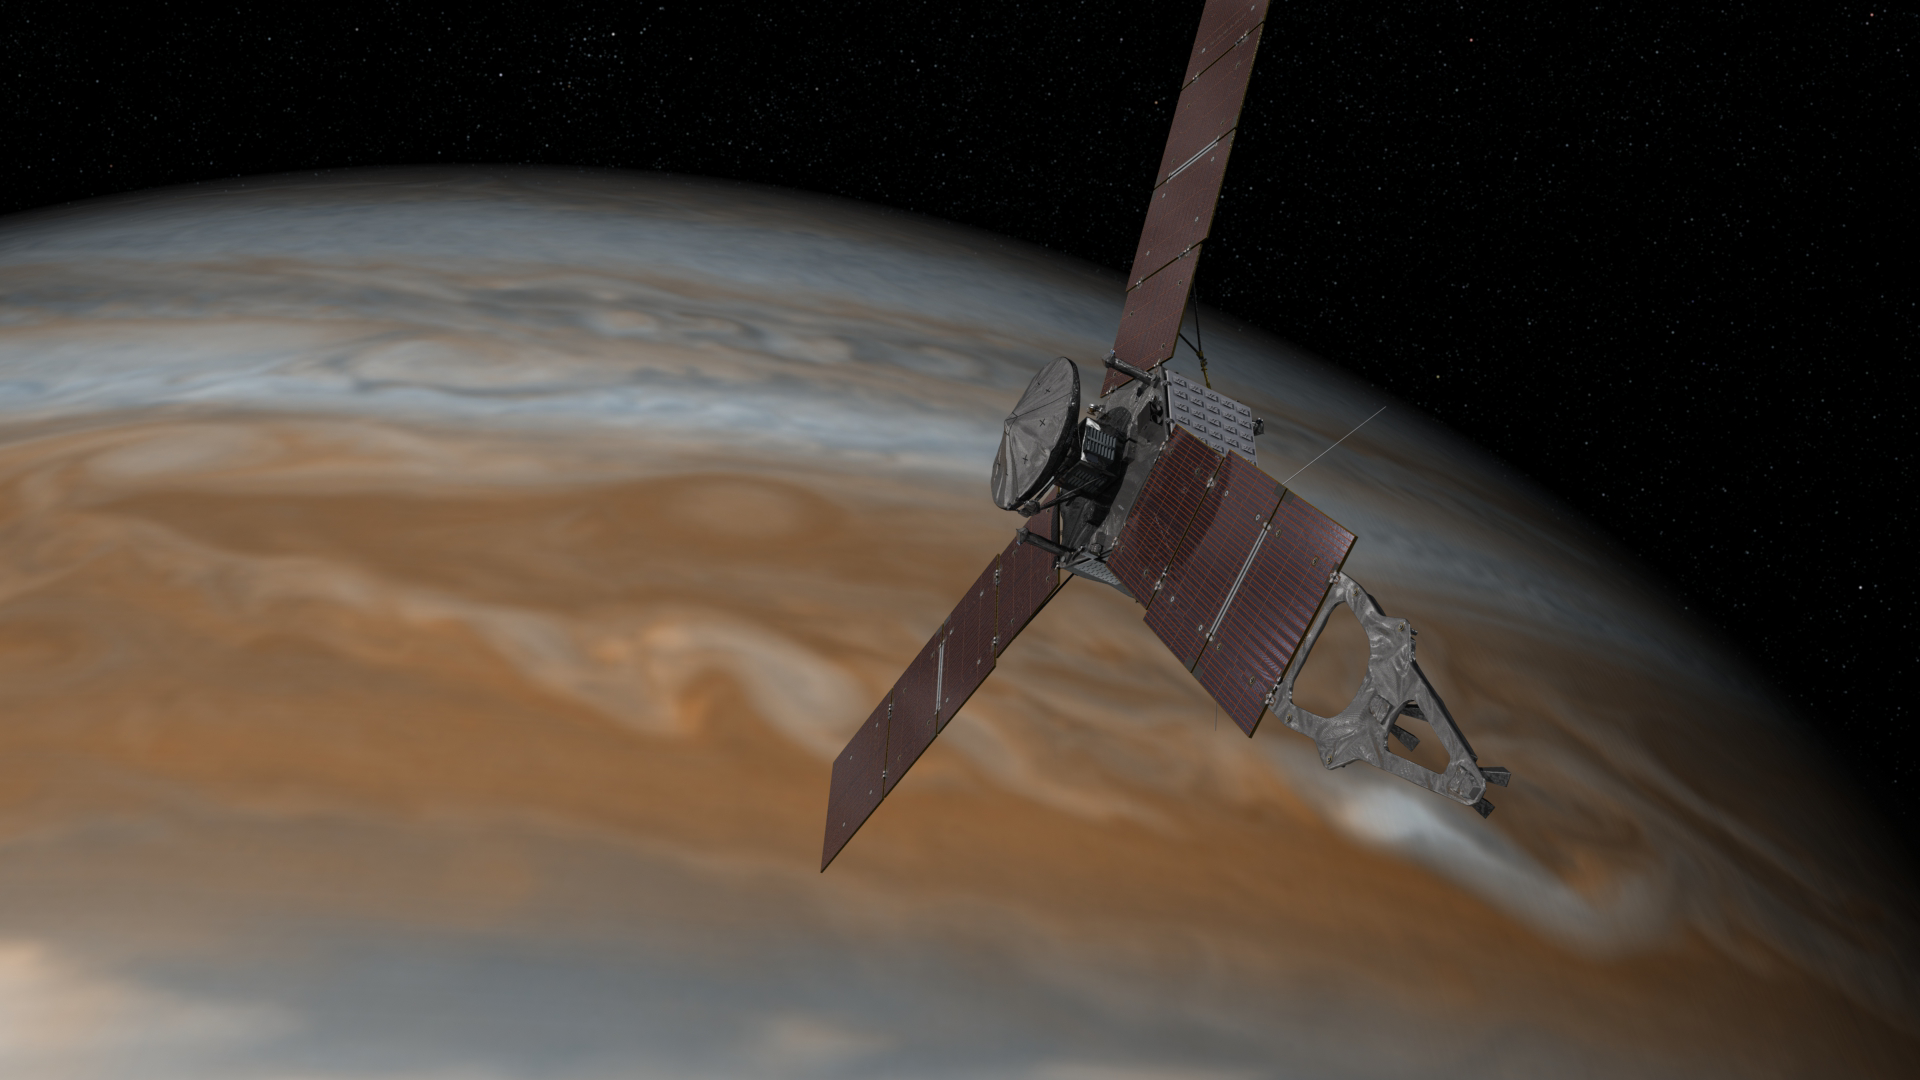

Juno’s Arrival at Jupiter (Artist’s Concept)

This artist’s rendering shows NASA’s Juno spacecraft making one of its close passes over Jupiter.

Launched in 2011, the Juno spacecraft will arrive at Jupiter in 2016 to study the giant planet from an elliptical, polar orbit. Juno will repeatedly dive between the planet and its intense belts of charged particle radiation, traveling from pole to pole in about an hour, and coming within 5,000 kilometers (about 3,000 miles) of the cloud tops at closest approach.

Juno’s primary goal is to improve our understanding of Jupiter’s formation and evolution. The spacecraft will spend a little over a year investigating the planet’s origins, interior structure, deep atmosphere and magnetosphere. Juno’s study of Jupiter will help us to understand the history of our own solar system and provide new insight into how planetary systems form and develop in our galaxy and beyond.

NASA’s Jet Propulsion Laboratory, Pasadena, Calif., manages the Juno mission for the principal investigator, Scott Bolton, of Southwest Research Institute in San Antonio. The Juno mission is part of the New Frontiers Program managed at NASA’s Marshall Space Flight Center in Huntsville, Ala. Lockheed Martin Space Systems, Denver, built the spacecraft. JPL is a division of the California Institute of Technology in Pasadena.

Credit: NASA/JPL-Caltech